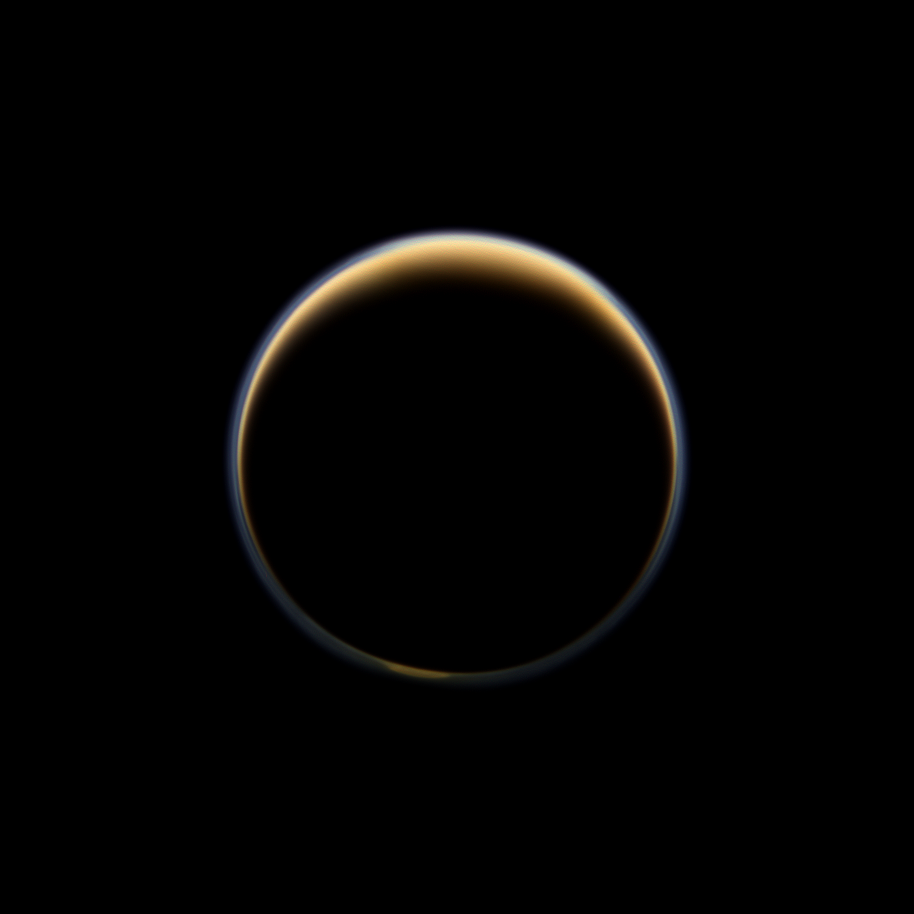

A Ring of Color

NASA’s Cassini spacecraft looks toward the night side of Saturn’s largest moon and sees sunlight scattering through the periphery of Titan’s atmosphere and forming a ring of color.

Titan’s north polar hood can be seen at the top of this view, and a hint of the south polar vortex can be detected at the bottom. See PIA08137 to learn more about the north polar hood. See PIA14919 and PIA14920 to learn more about the south polar vortex.

This view looks toward the Saturn-facing side of Titan (3,200 miles, or 5,150 kilometers across). North on Titan is up and rotated 9 degrees to the right.

Images taken using red, green and blue spectral filters were combined to create this natural color view. The images were acquired with the Cassini spacecraft wide-angle camera on June 6, 2012, at a distance of approximately 134,000 miles (216,000 kilometers) from Titan. Image scale is 8 miles (13 kilometers) per pixel.

The Cassini-Huygens mission is a cooperative project of NASA, the European Space Agency and the Italian Space Agency. The Jet Propulsion Laboratory, a division of the California Institute of Technology in Pasadena, manages the mission for NASA’s Science Mission Directorate, Washington, D.C. The Cassini orbiter and its two onboard cameras were designed, developed and assembled at JPL. The imaging operations center is based at the Space Science Institute in Boulder, Colo.

Credit: NASA/JPL-Caltech/Space Science Institute